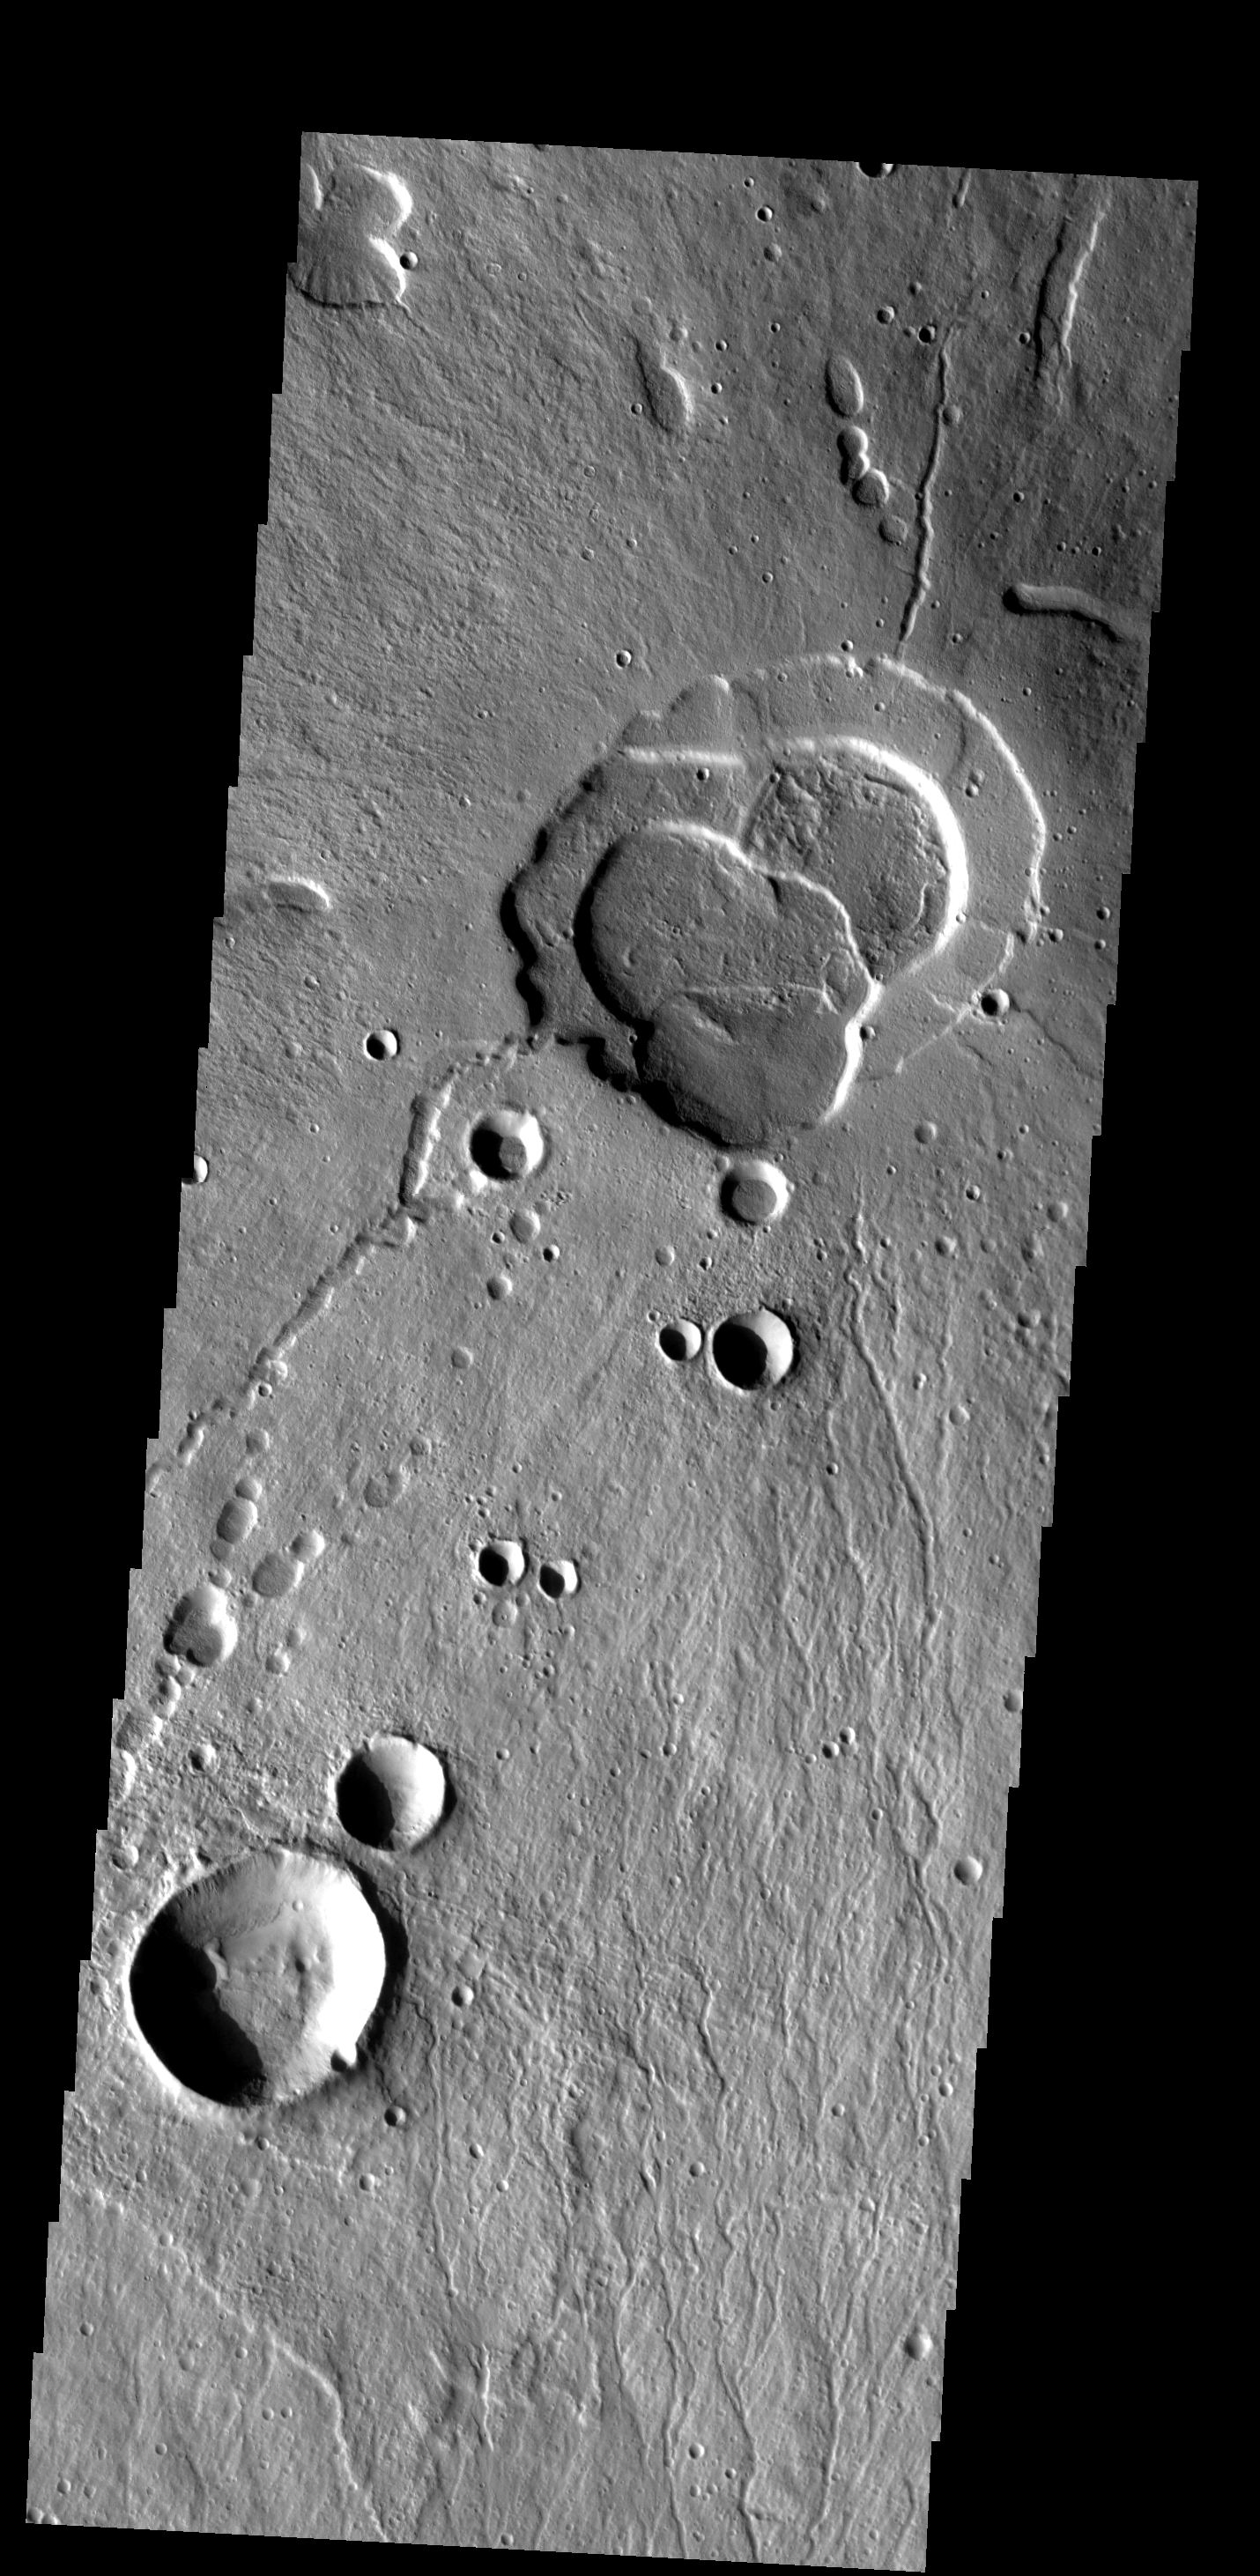

Tholus Summit

This image shows the summit of Hecates Tholus. The summit caldera is located in the top of the image.

Image information: VIS instrument. Latitude 31.6N, Longitude 150.0E. 19 meter/pixel resolution.

Please see the THEMIS Data Citation Note for details on crediting THEMIS images.

Note: this THEMIS visual image has not been radiometrically nor geometrically calibrated for this preliminary release. An empirical correction has been performed to remove instrumental effects. A linear shift has been applied in the cross-track and down-track direction to approximate spacecraft and planetary motion. Fully calibrated and geometrically projected images will be released through the Planetary Data System in accordance with Project policies at a later time.

NASA’s Jet Propulsion Laboratory manages the 2001 Mars Odyssey mission for NASA’s Office of Space Science, Washington, D.C. The Thermal Emission Imaging System (THEMIS) was developed by Arizona State University, Tempe, in collaboration with Raytheon Santa Barbara Remote Sensing. The THEMIS investigation is led by Dr. Philip Christensen at Arizona State University. Lockheed Martin Astronautics, Denver, is the prime contractor for the Odyssey project, and developed and built the orbiter. Mission operations are conducted jointly from Lockheed Martin and from JPL, a division of the California Institute of Technology in Pasadena.

Credit: NASA/JPL/ASU